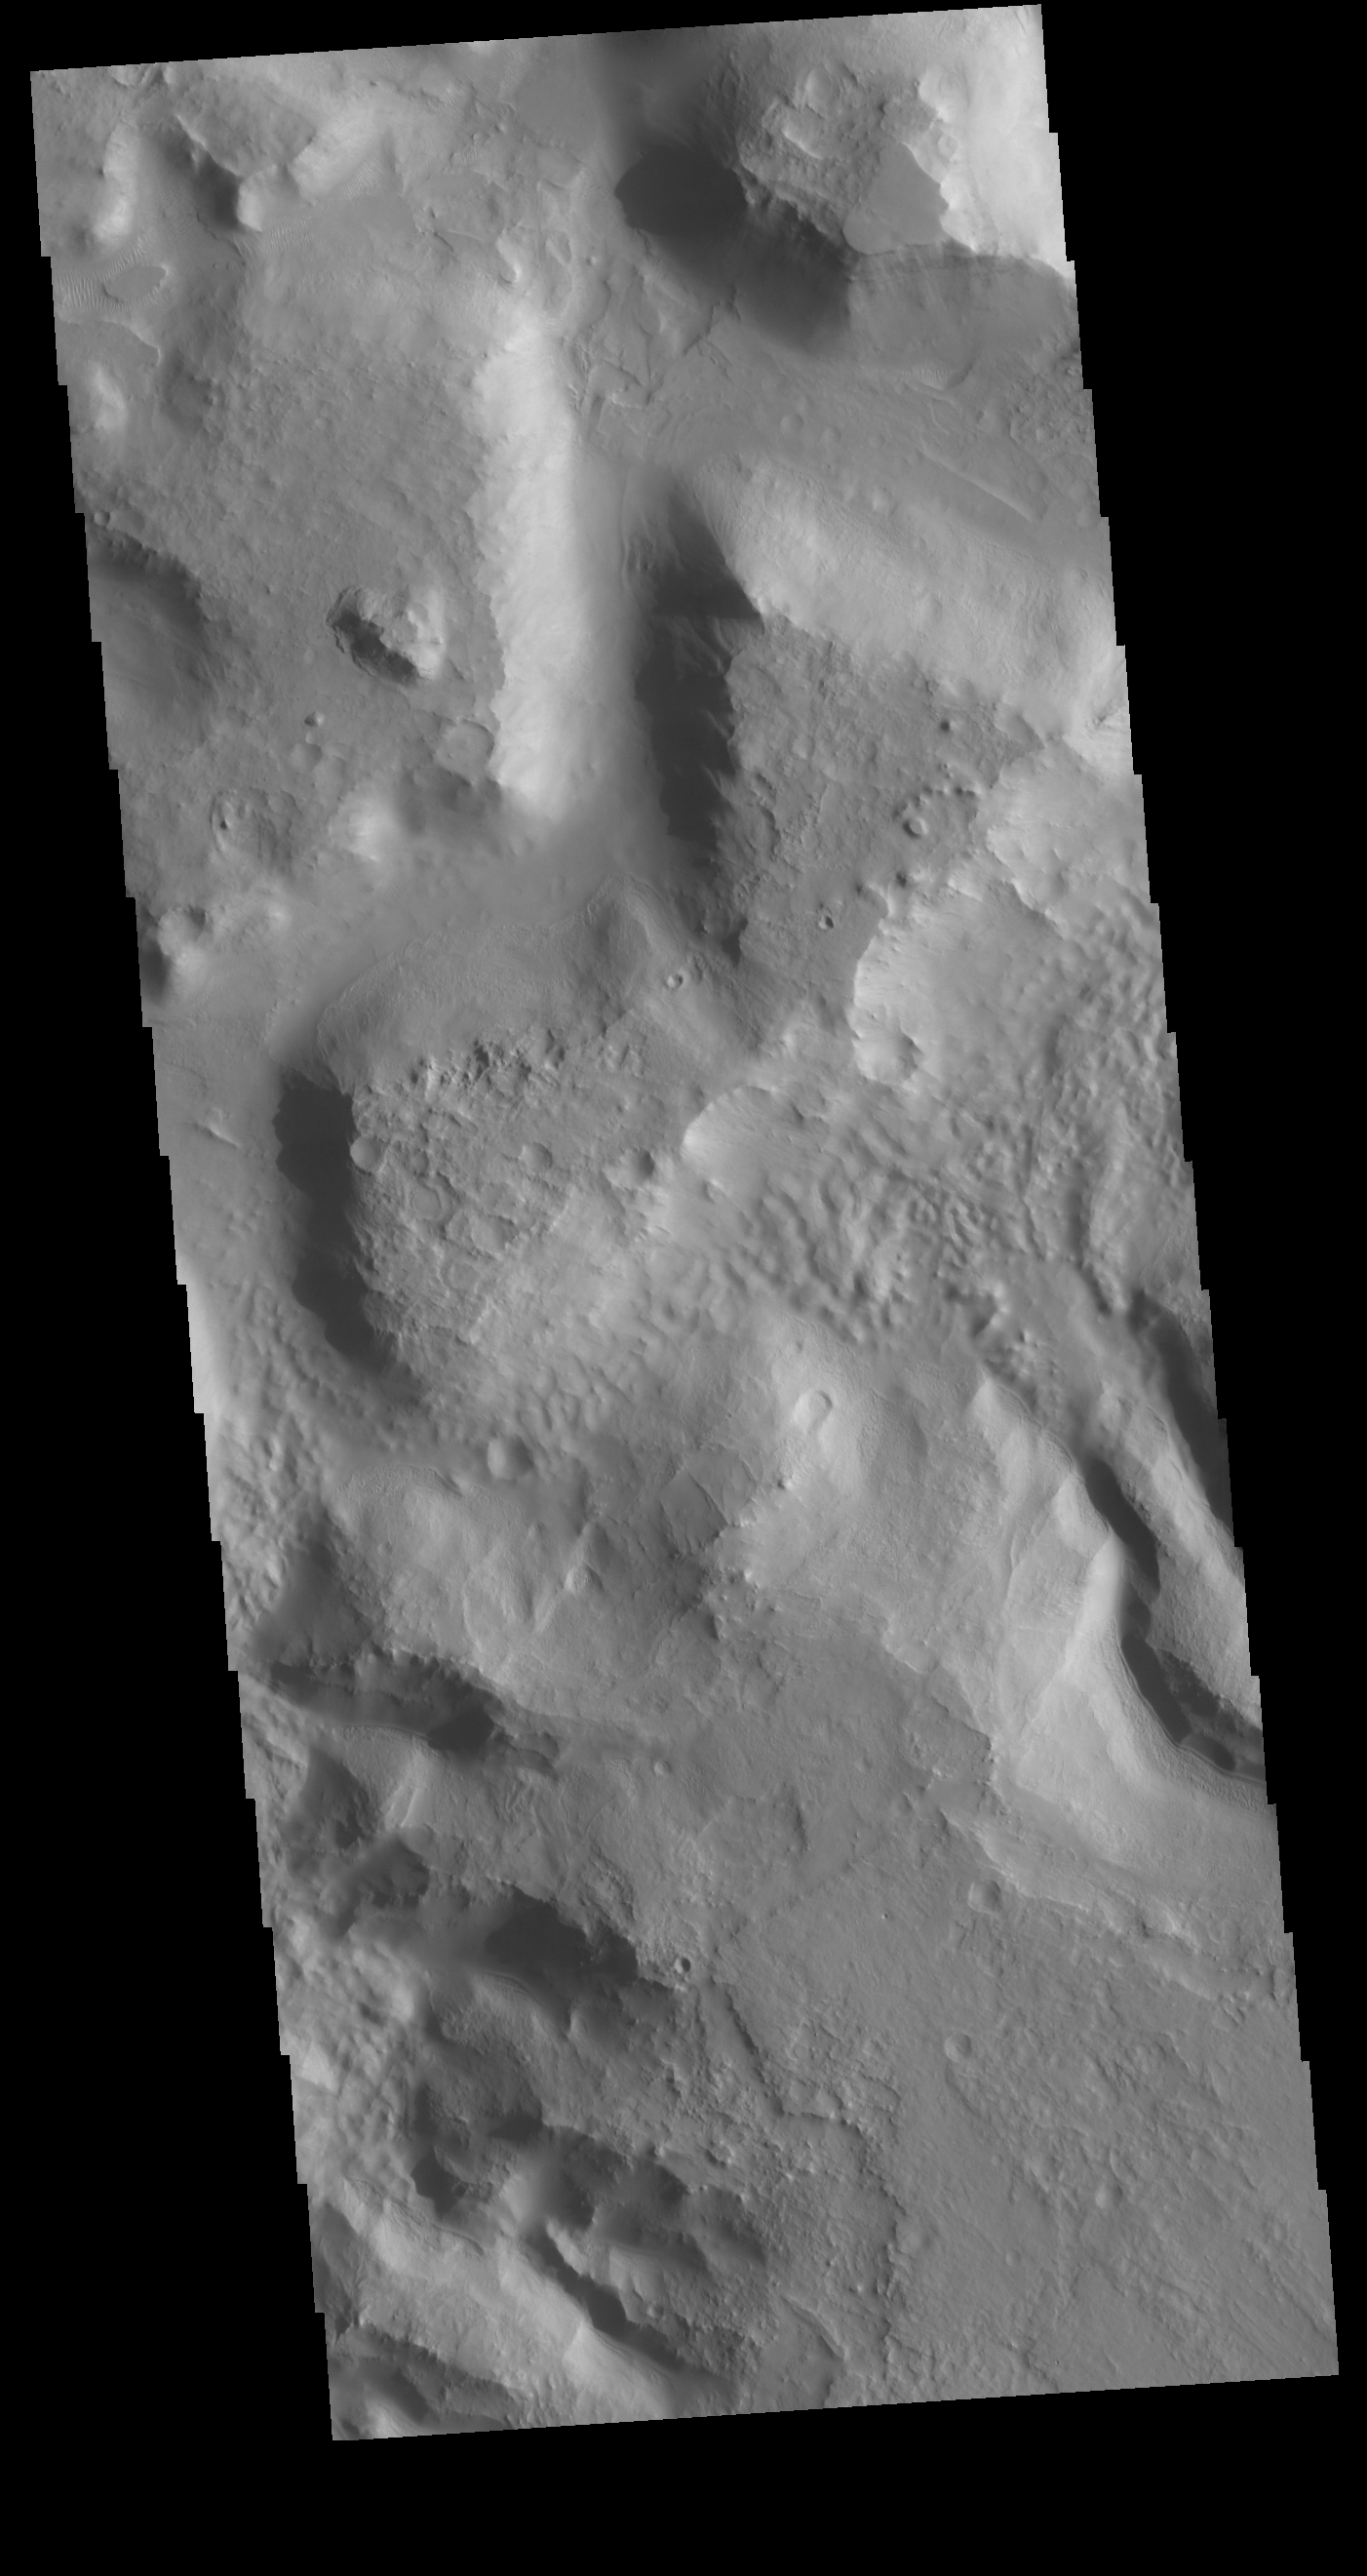

Terra Sabaea Channel

Today’s VIS image shows an unnamed channel in northern Terra Sabaea. The regional boundary between the highlands of Terra Sabaea and lowlands of Utopia Planitia is heavily dissected by both fluid flow channels and extensive faulting.

Credit: NASA/JPL-Caltech/ASU